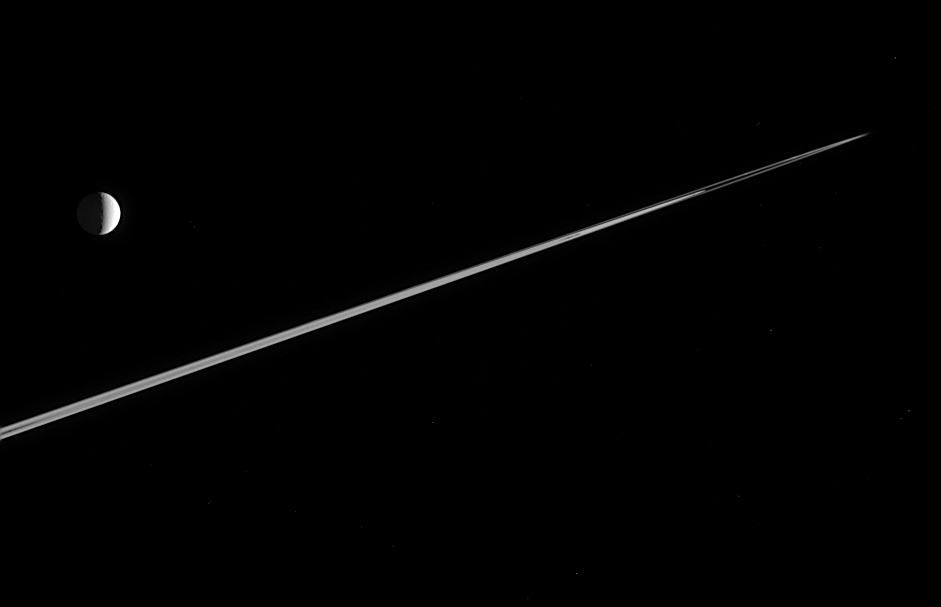

The Rings Make a Point

This perspective, from just beneath Saturn’s ringplane, gives the rings a pointed appearance and captures a few clumps at the edge of the narrow F ring. Tethys (1,071 kilometers, 665 miles across) floats peacefully in the distance.

The image was taken in visible light with the Cassini spacecraft narrow-angle camera on Feb. 12, 2006, at a distance of approximately 4.1 million kilometers (2.6 million miles) from Tethys. The image scale is 25 kilometers (16 miles) per pixel on Tethys.

The Cassini-Huygens mission is a cooperative project of NASA, the European Space Agency and the Italian Space Agency. The Jet Propulsion Laboratory, a division of the California Institute of Technology in Pasadena, manages the mission for NASA’s Science Mission Directorate, Washington, D.C. The Cassini orbiter and its two onboard cameras were designed, developed and assembled at JPL. The imaging operations center is based at the Space Science Institute in Boulder, Colo.

Credit: NASA/JPL/Space Science Institute